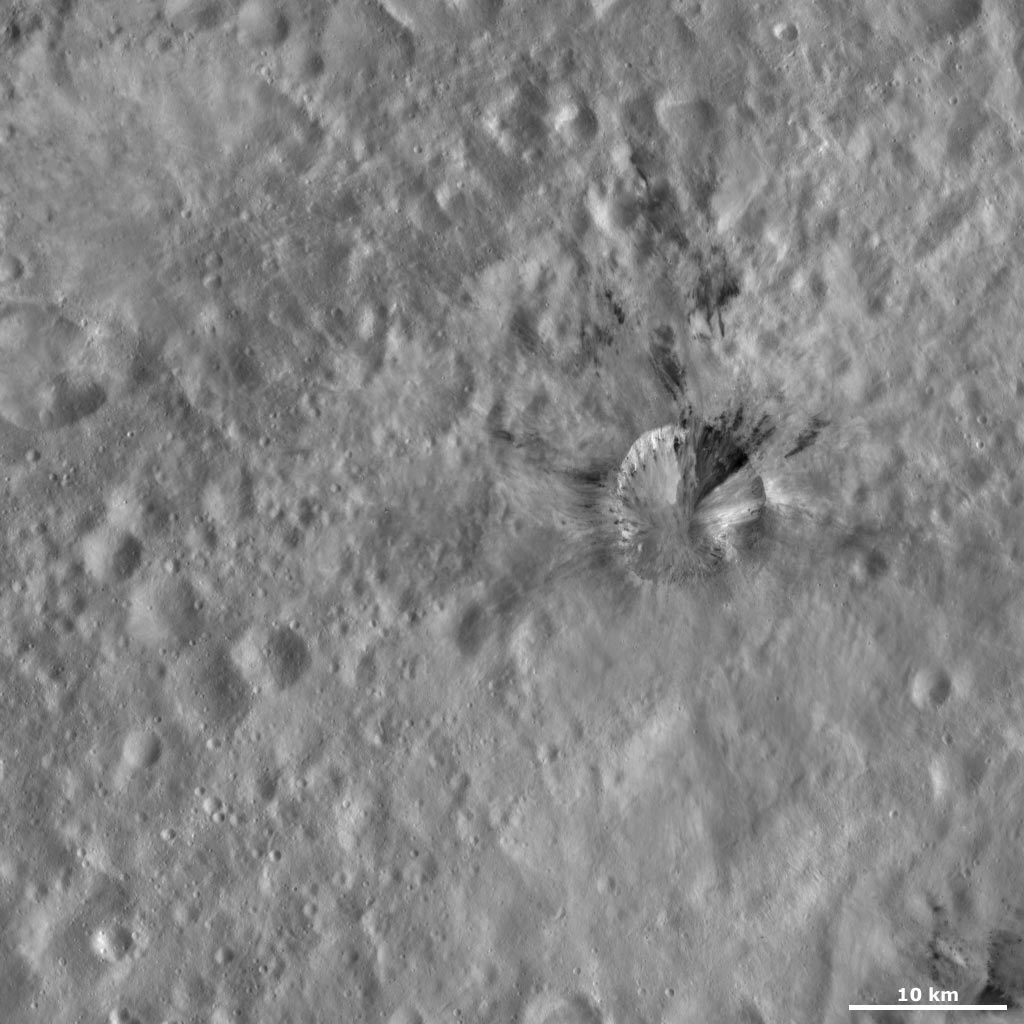

Rubria Crater

This Dawn framing camera (FC) image of Vesta shows Rubria crater, which is the crater with the dark and bright material, that is offset from the center of the image. Rubria’s bright material mostly crops out of the rim of the crater and slumps towards the center. In contrast, Rubria’s dark material is located outside of the crater rim in long streaks, as well as cropping out of the rim of the crater and slumping towards its center. The longest dark material streak that is still connected to Rubria’s rim is located on the top part of the rim. But it is possible that the other streaks to the top of the rim, the farthest of which is approximately 15 kilometers (9 miles) from the rim, may also be associated with Rubria crater. Rubria is one of the freshest looking, and consequently probably one of the youngest, craters in visible in this image.

This image is located in Vesta’s Gegania quadrangle, just south of Vesta’s equator. NASA’s Dawn spacecraft obtained this image with its framing camera on Oct. 22, 2011. This image was taken through the camera’s clear filter. The distance to the surface of Vesta is 700 kilometers (435 miles) and the image has a resolution of about 63 meters (207 feet) per pixel. This image was acquired during the HAMO (high-altitude mapping orbit) phase of the mission.

The Dawn mission to Vesta and Ceres is managed by NASA’s Jet Propulsion Laboratory, a division of the California Institute of Technology in Pasadena, for NASA’s Science Mission Directorate, Washington D.C. UCLA is responsible for overall Dawn mission science. The Dawn framing cameras have been developed and built under the leadership of the Max Planck Institute for Solar System Research, Katlenburg-Lindau, Germany, with significant contributions by DLR German Aerospace Center, Institute of Planetary Research, Berlin, and in coordination with the Institute of Computer and Communication Network Engineering, Braunschweig. The Framing Camera project is funded by the Max Planck Society, DLR, and NASA/JPL.

Credit: NASA/JPL-Caltech/UCLA/MPS/DLR/IDA